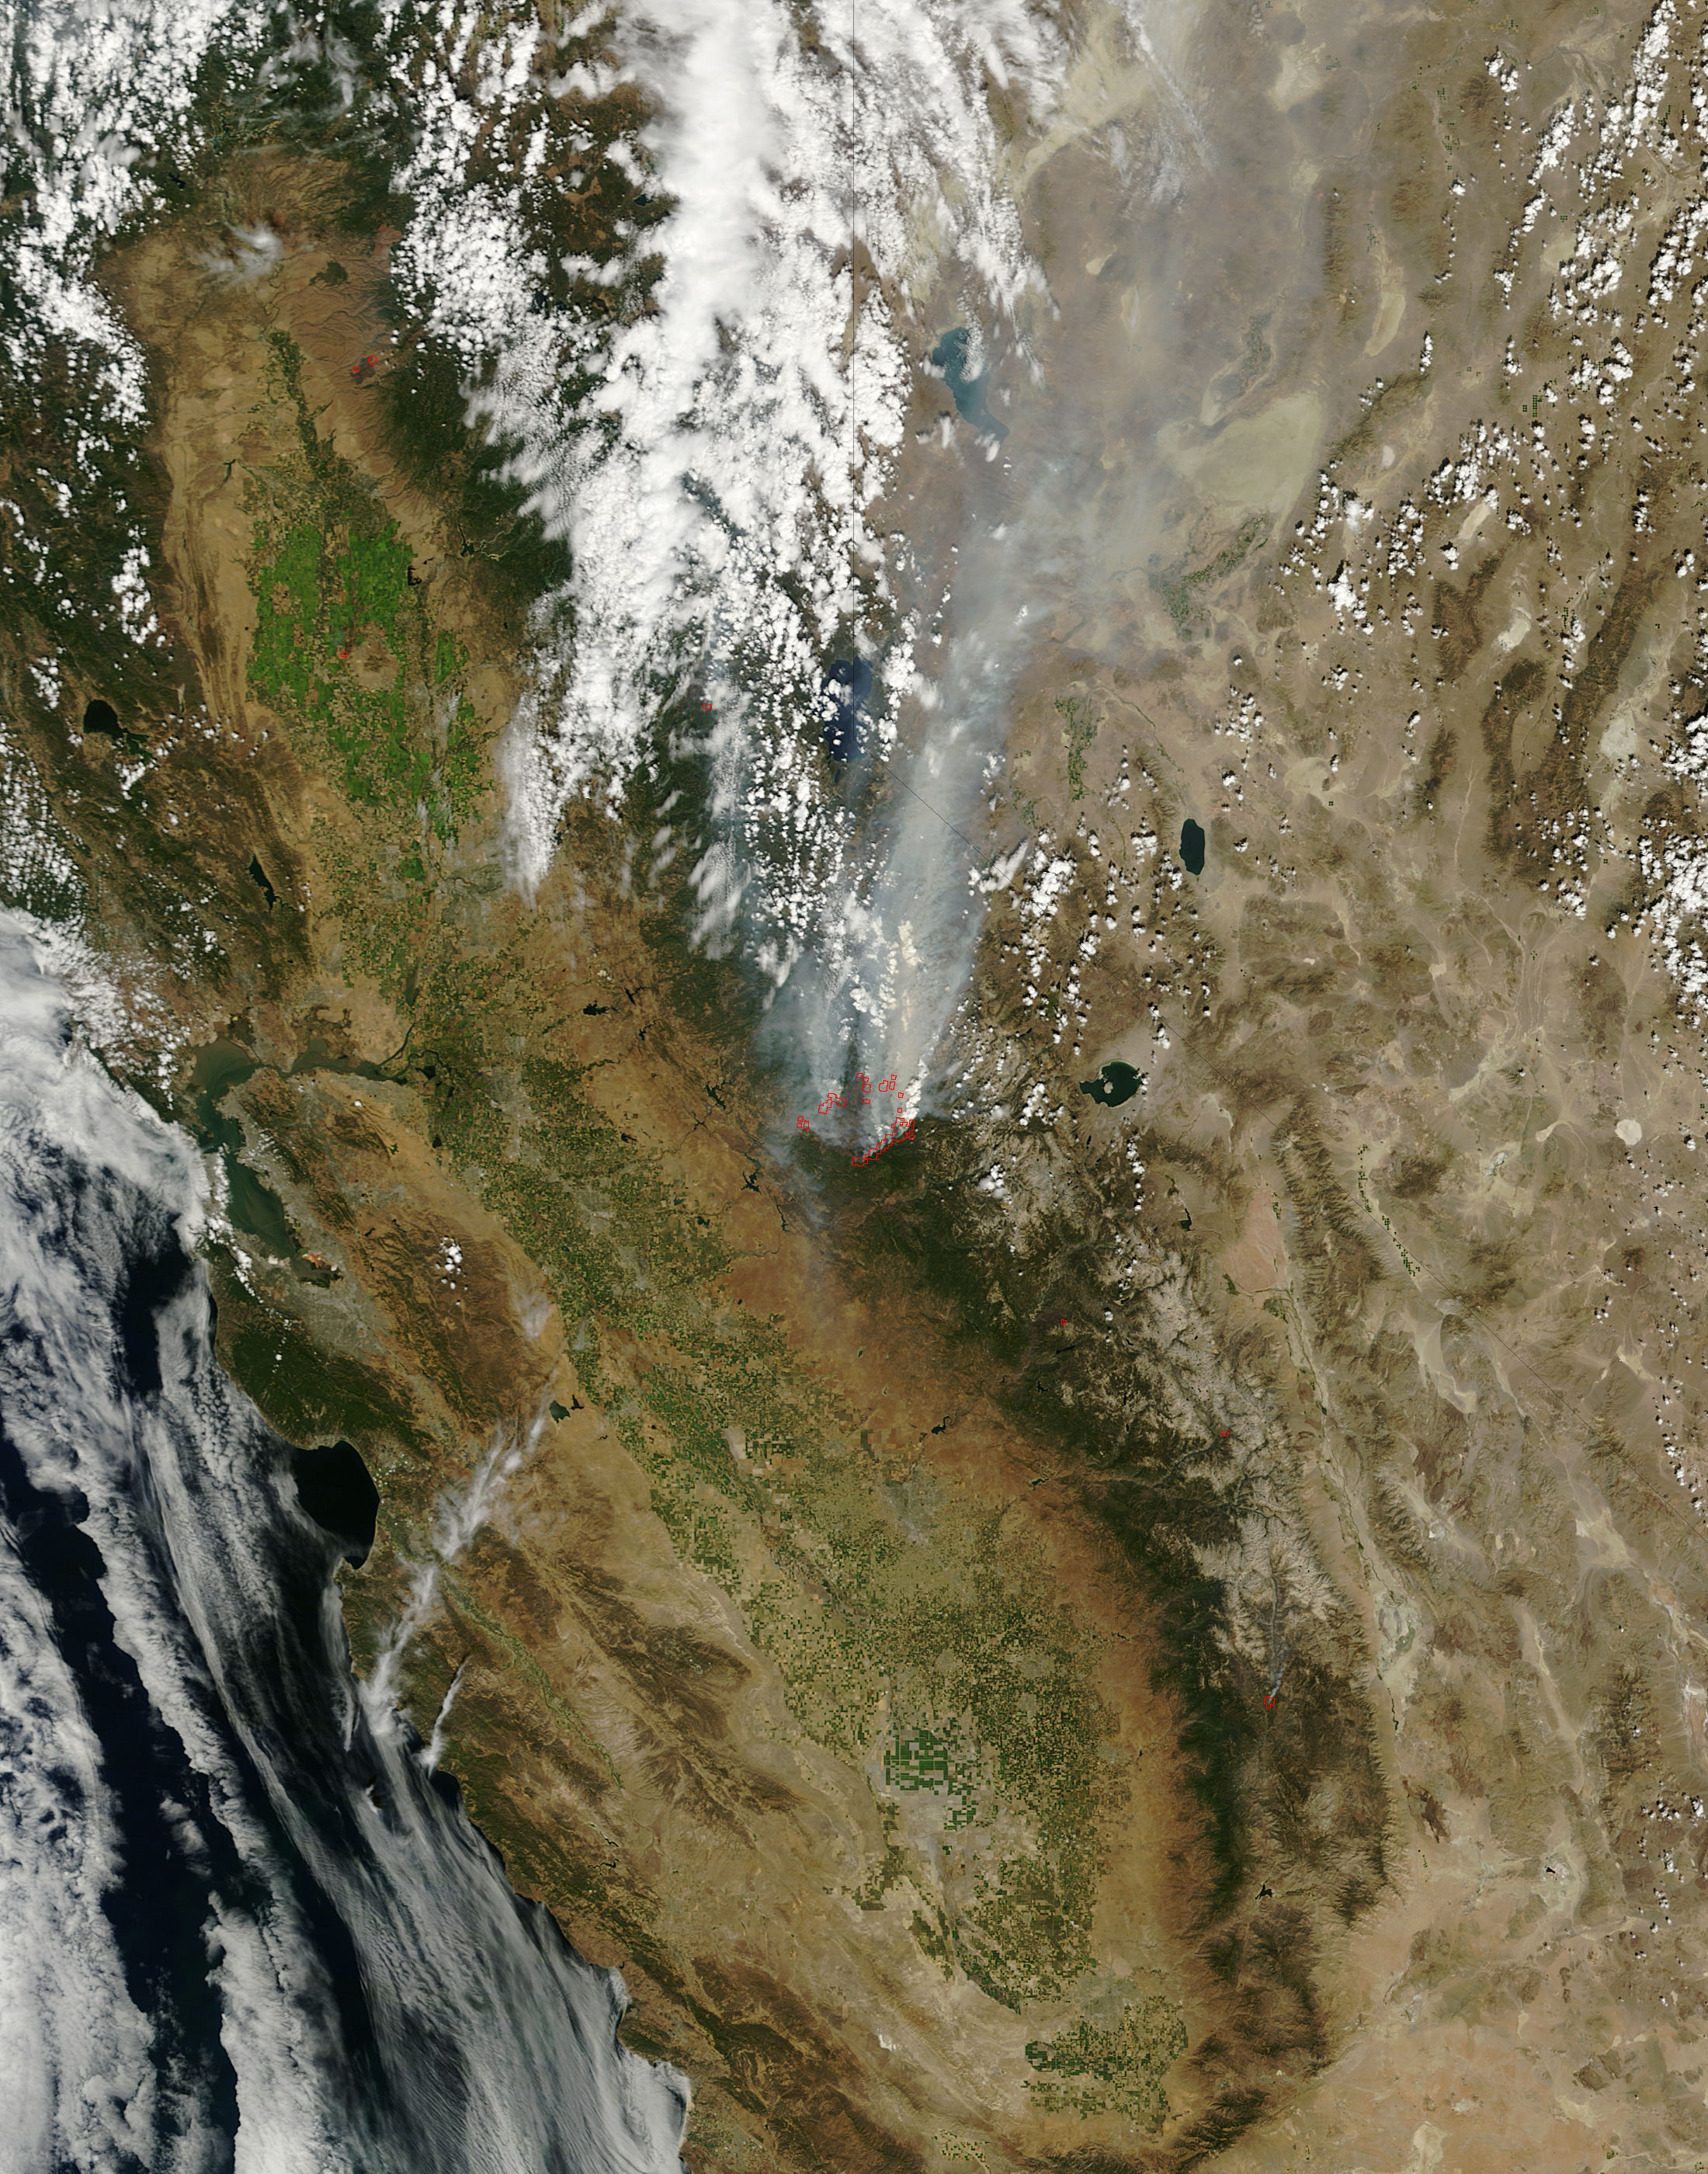

Satellite View of Rim Fire On August 25, 2013

On August 25, 2013, the Moderate Resolution Imaging Spectroradiometer (MODIS) on NASA’s Terra satellite acquired this image of the drought-fueled Rim fire burning in central California, near Yosemite National Park. Red outlines indicate hot spots where MODIS detected unusually warm surface temperatures associated with fires. Winds blew a thick smoke plume toward the northeast. A smaller fire—American fire—burned to the north. Started on August 17, 2013, the fast-moving fire had already charred more than 100,000 acres (40,000 hectares) by August 23, despite the efforts of more than 2,000 firefighters. Hundreds of people were forced to evacuate their homes, and roads in the area were closed. As of August 23, no structures had been reported destroyed, but the fire threatened the towns of Groveland and Pine Mountain Lake. By late August, wildfires had burned 3.4 million acres in the United States, making 2013 somewhat less active than other recent years. Over the last decade, fires charred 5.7 million acres on average by August 22, according to statistics published the National Interagency Fire Center. NASA image by Jeff Schmaltz, LANCE/EOSDIS Rapid Response.

Credit: NASA Earth Observatory